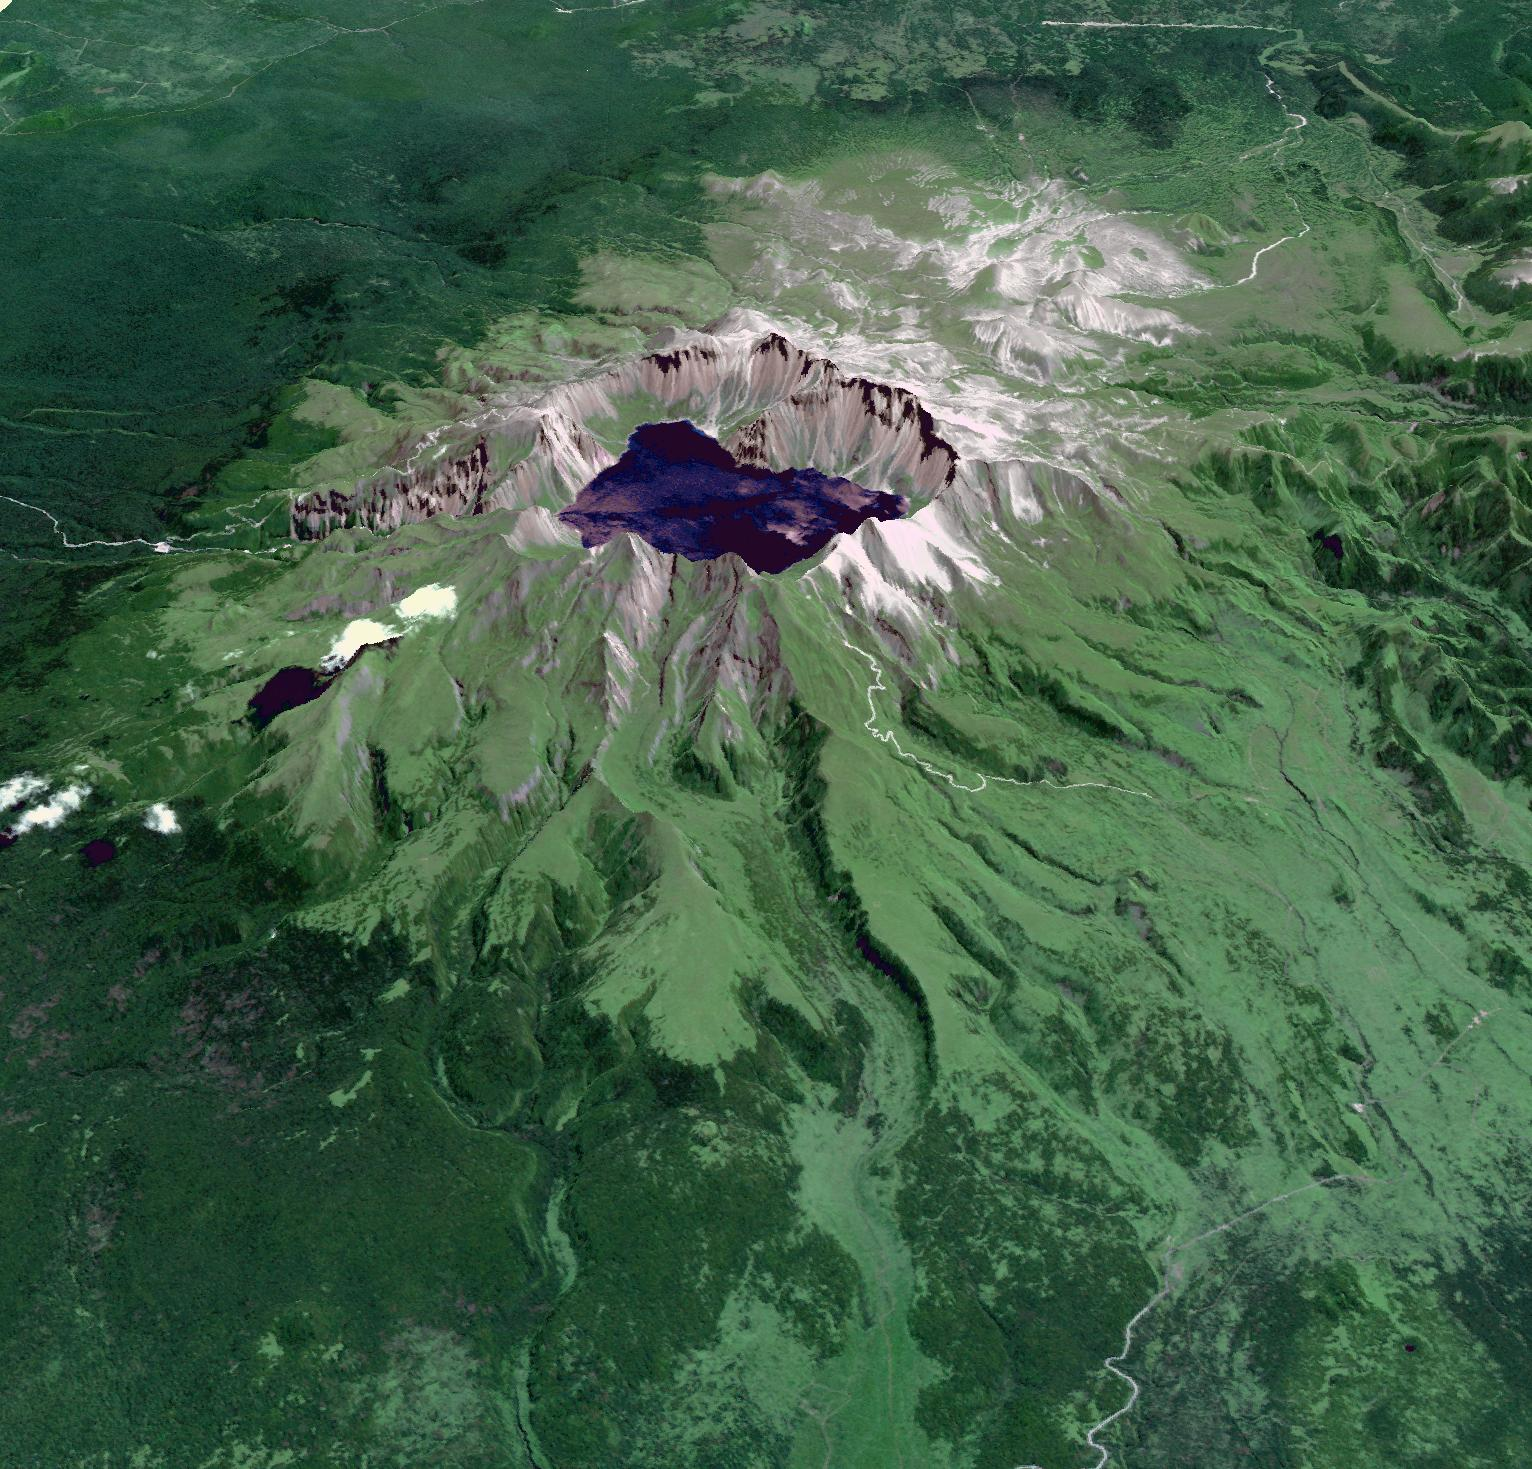

Baektu Mountain, China & North Korea

Baektu Mountain is an active volcano on the border between North Korea and China. Rising to 2744 m, its summit caldera is filled with a crater lake, Heaven Lake. The crater was created by a colossal eruption in 970, spreading volcanic ash as far as northern Japan. Its last eruption was in 1903. The image was acquired August 19, 2003, and is located at 42 degrees north, 128 degrees east.

With its 14 spectral bands from the visible to the thermal infrared wavelength region and its high spatial resolution of 15 to 90 meters (about 50 to 300 feet), ASTER images Earth to map and monitor the changing surface of our planet. ASTER is one of five Earth-observing instruments launched Dec. 18, 1999, on Terra. The instrument was built by Japan’s Ministry of Economy, Trade and Industry. A joint U.S./Japan science team is responsible for validation and calibration of the instrument and data products.

The broad spectral coverage and high spectral resolution of ASTER provides scientists in numerous disciplines with critical information for surface mapping and monitoring of dynamic conditions and temporal change. Example applications are: monitoring glacial advances and retreats; monitoring potentially active volcanoes; identifying crop stress; determining cloud morphology and physical properties; wetlands evaluation; thermal pollution monitoring; coral reef degradation; surface temperature mapping of soils and geology; and measuring surface heat balance.

The U.S. science team is located at NASA’s Jet Propulsion Laboratory, Pasadena, Calif. The Terra mission is part of NASA’s Science Mission Directorate, Washington, D.C.

Credit: NASA/GSFC/METI/ERSDAC/JAROS, and U.S./Japan ASTER Science Team